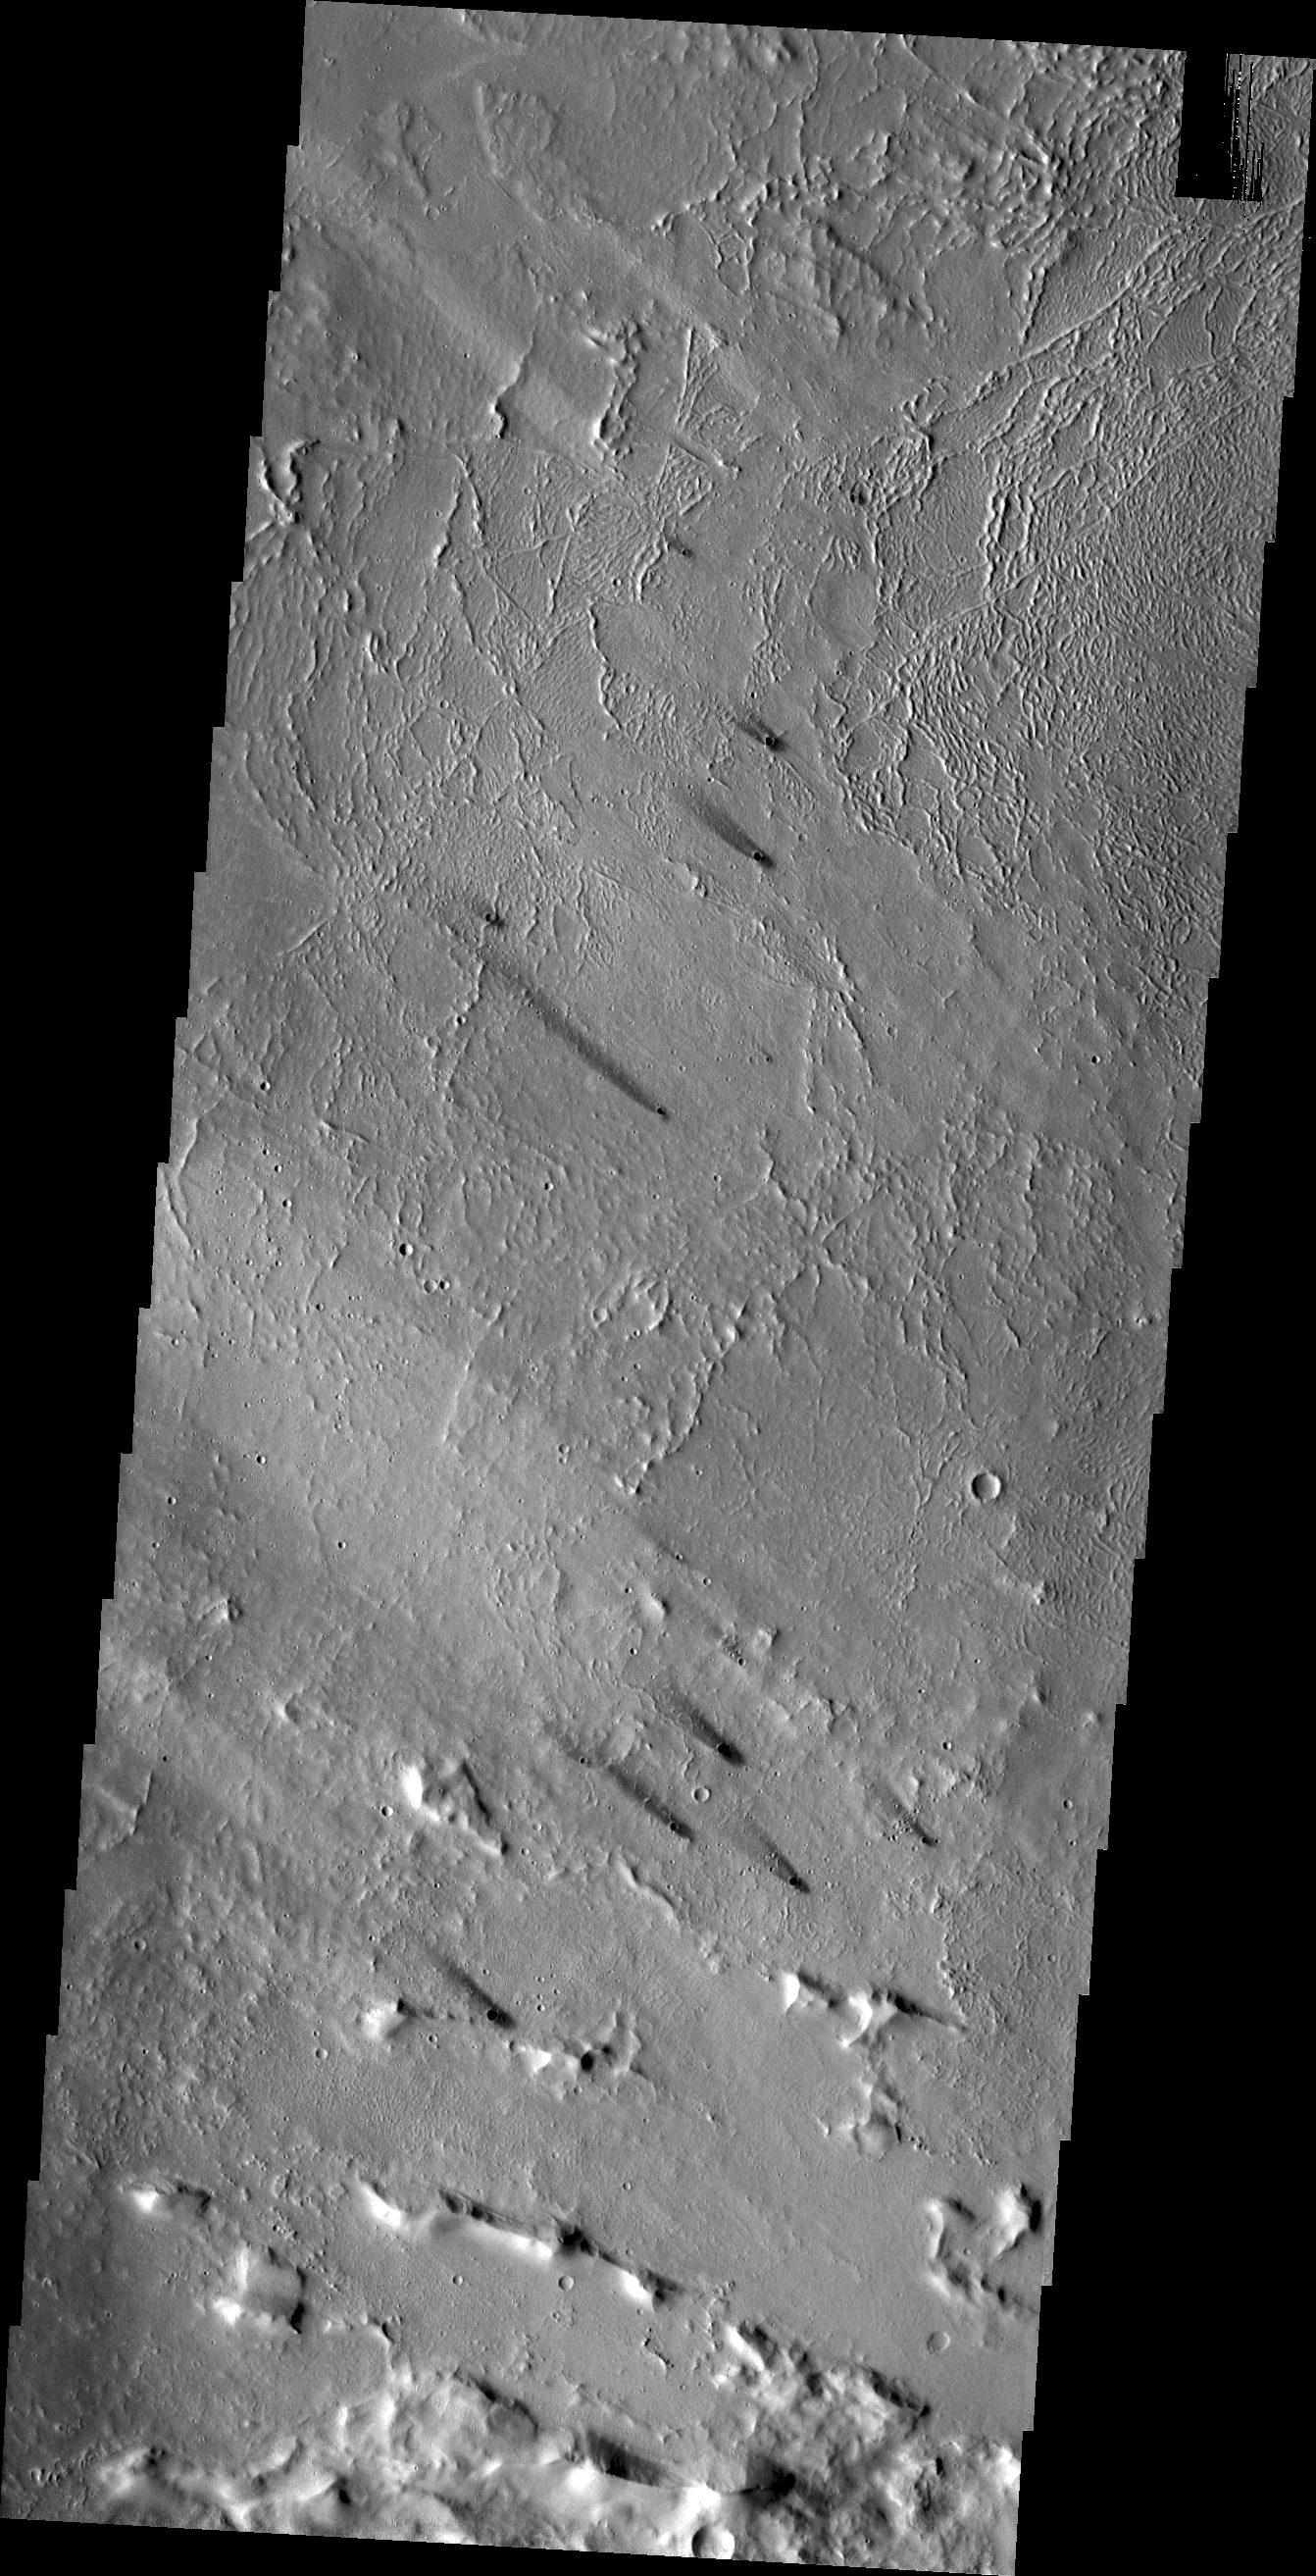

Windstreaks

The small dark windstreaks in this VIS image are located near Lycus Sulci.

Credit: NASA/JPL/ASU